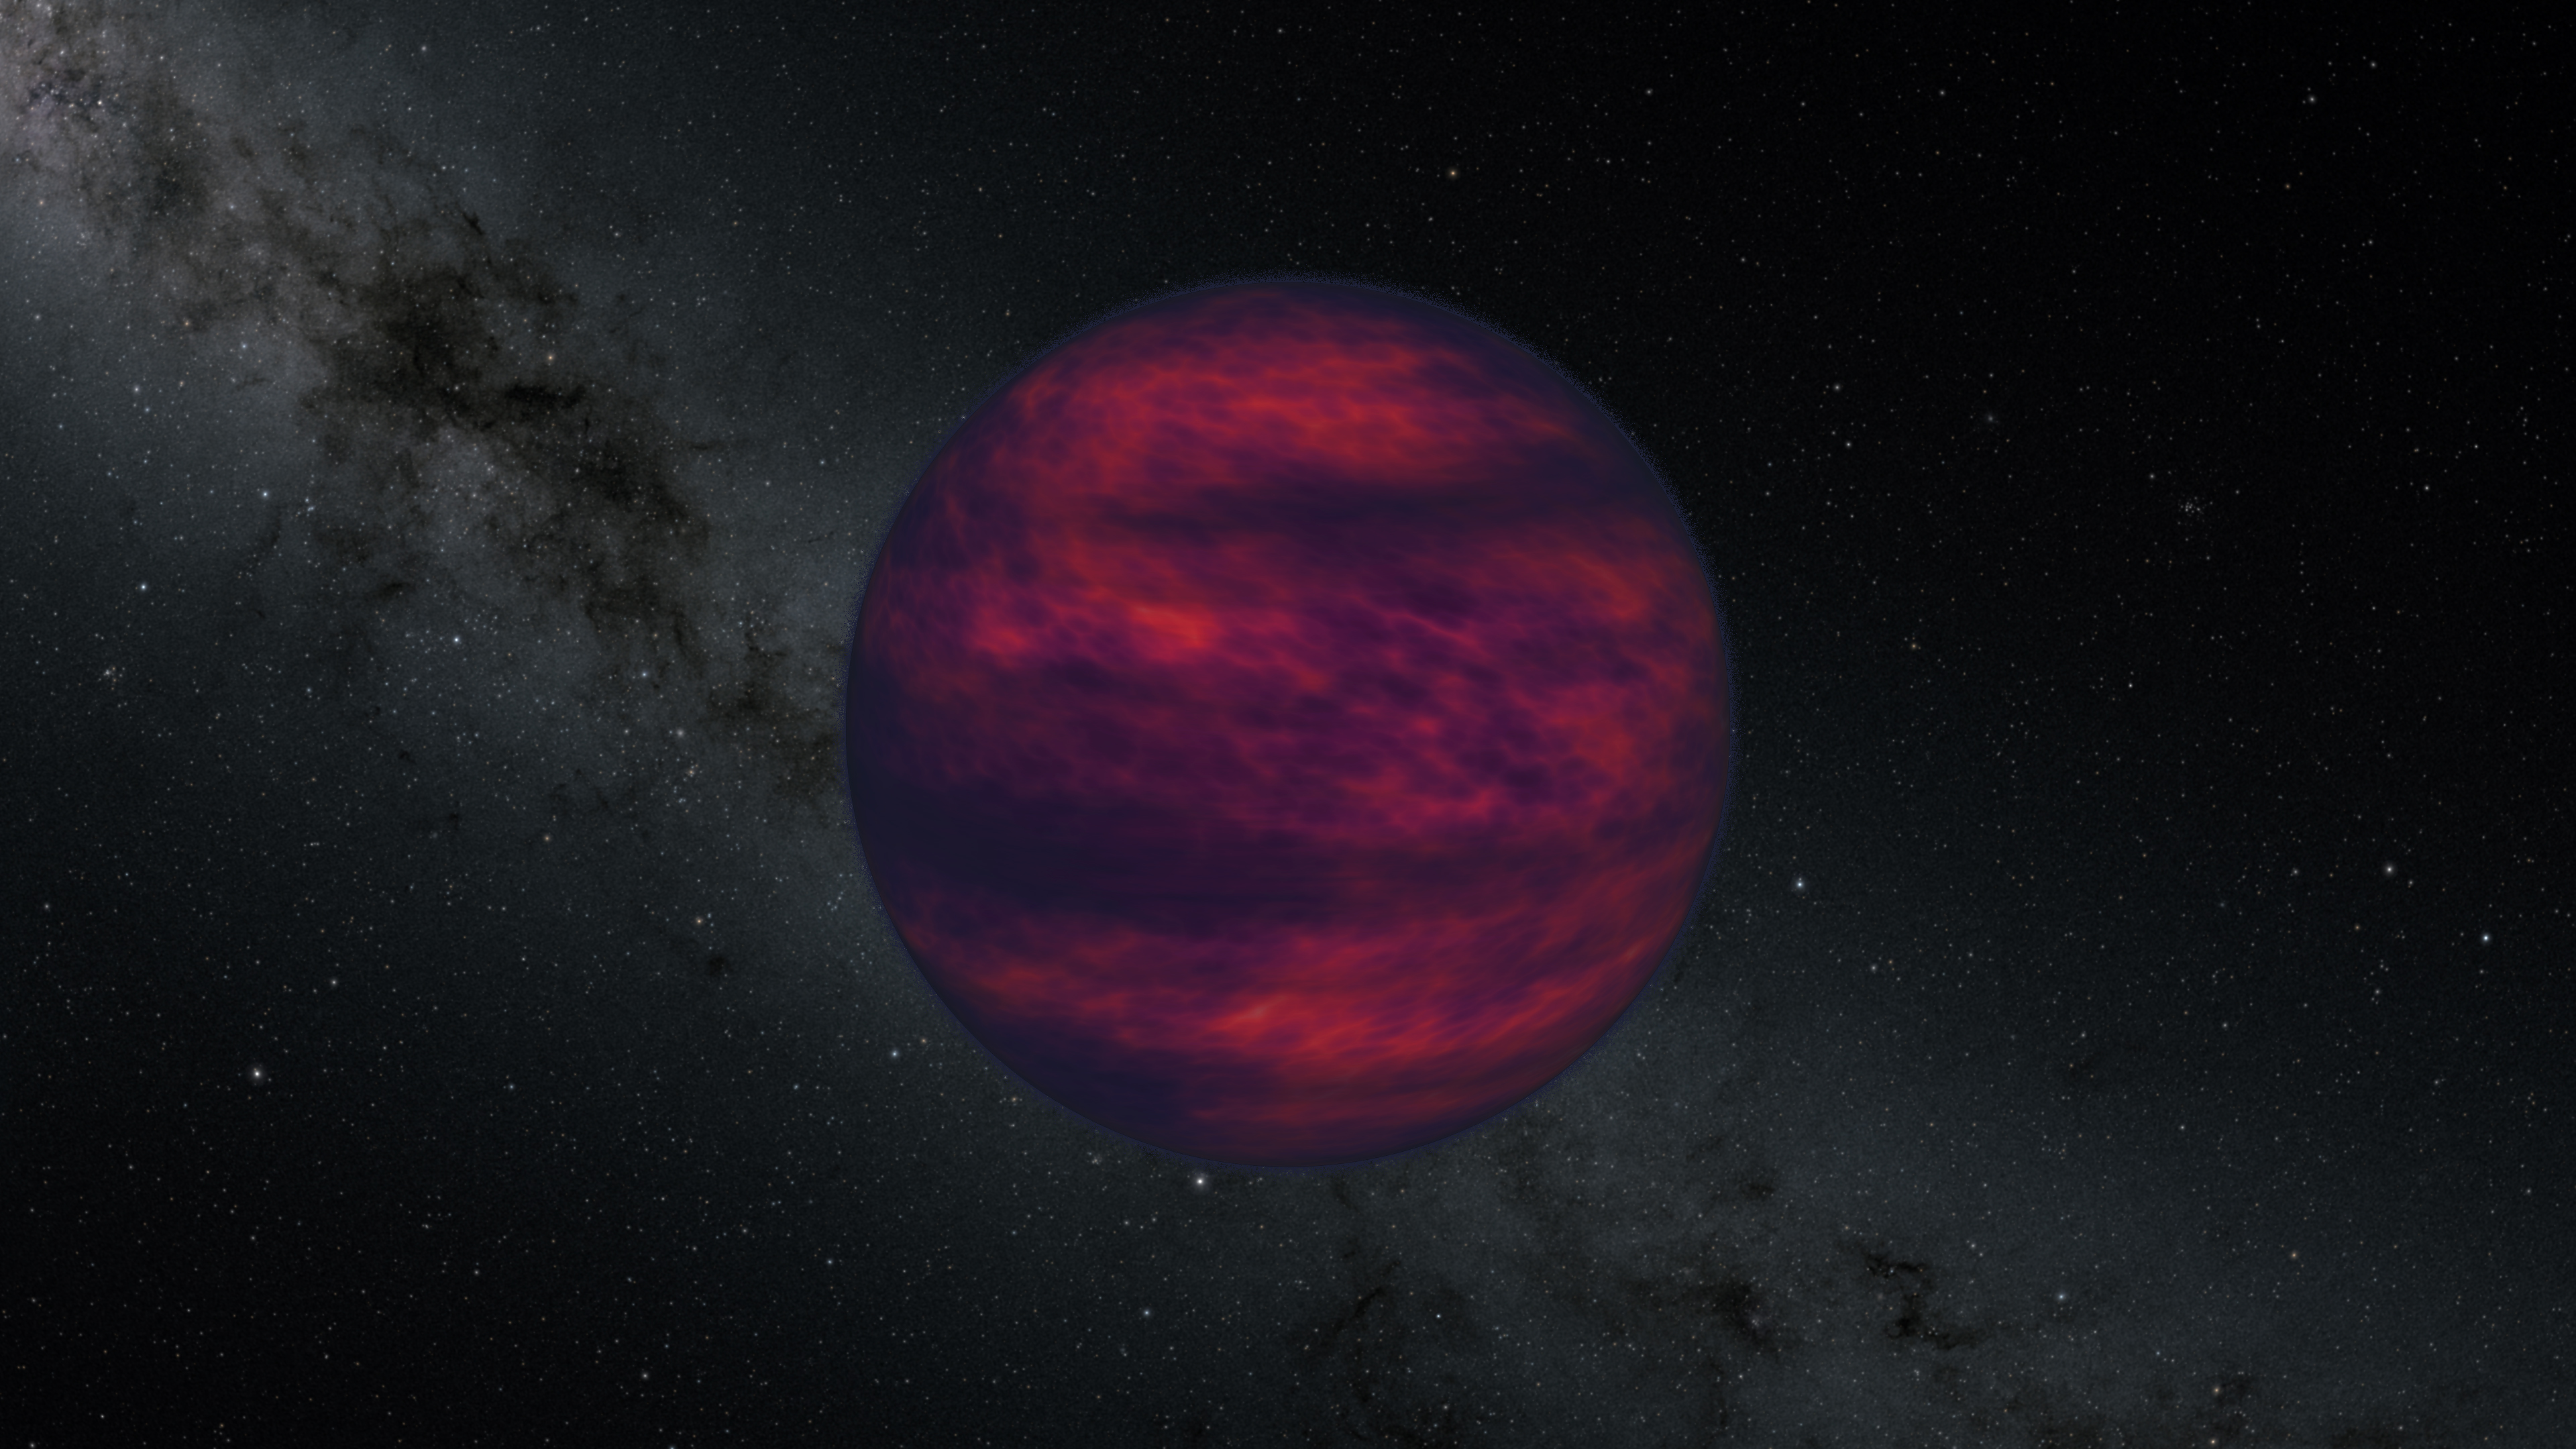

Spitzer Brown Dwarf Wind (Artist’s Concept)

This artist’s concept shows a brown dwarf, an object that is at least 13 times the mass of Jupiter but not massive enough to begin nuclear fusion in its core, which is the defining characteristic of a star. Scientist using NASA’s Spitzer Space Telescope recently made the first ever direct measurement of wind on a brown dwarf.

NASA’s Jet Propulsion Laboratory, Pasadena, Calif., manages the Spitzer Space Telescope mission for NASA’s Science Mission Directorate, Washington. Science operations are conducted at the Spitzer Science Center at the California Institute of Technology, also in Pasadena. Caltech manages JPL for NASA.

Credit: NASA/JPL-Caltech